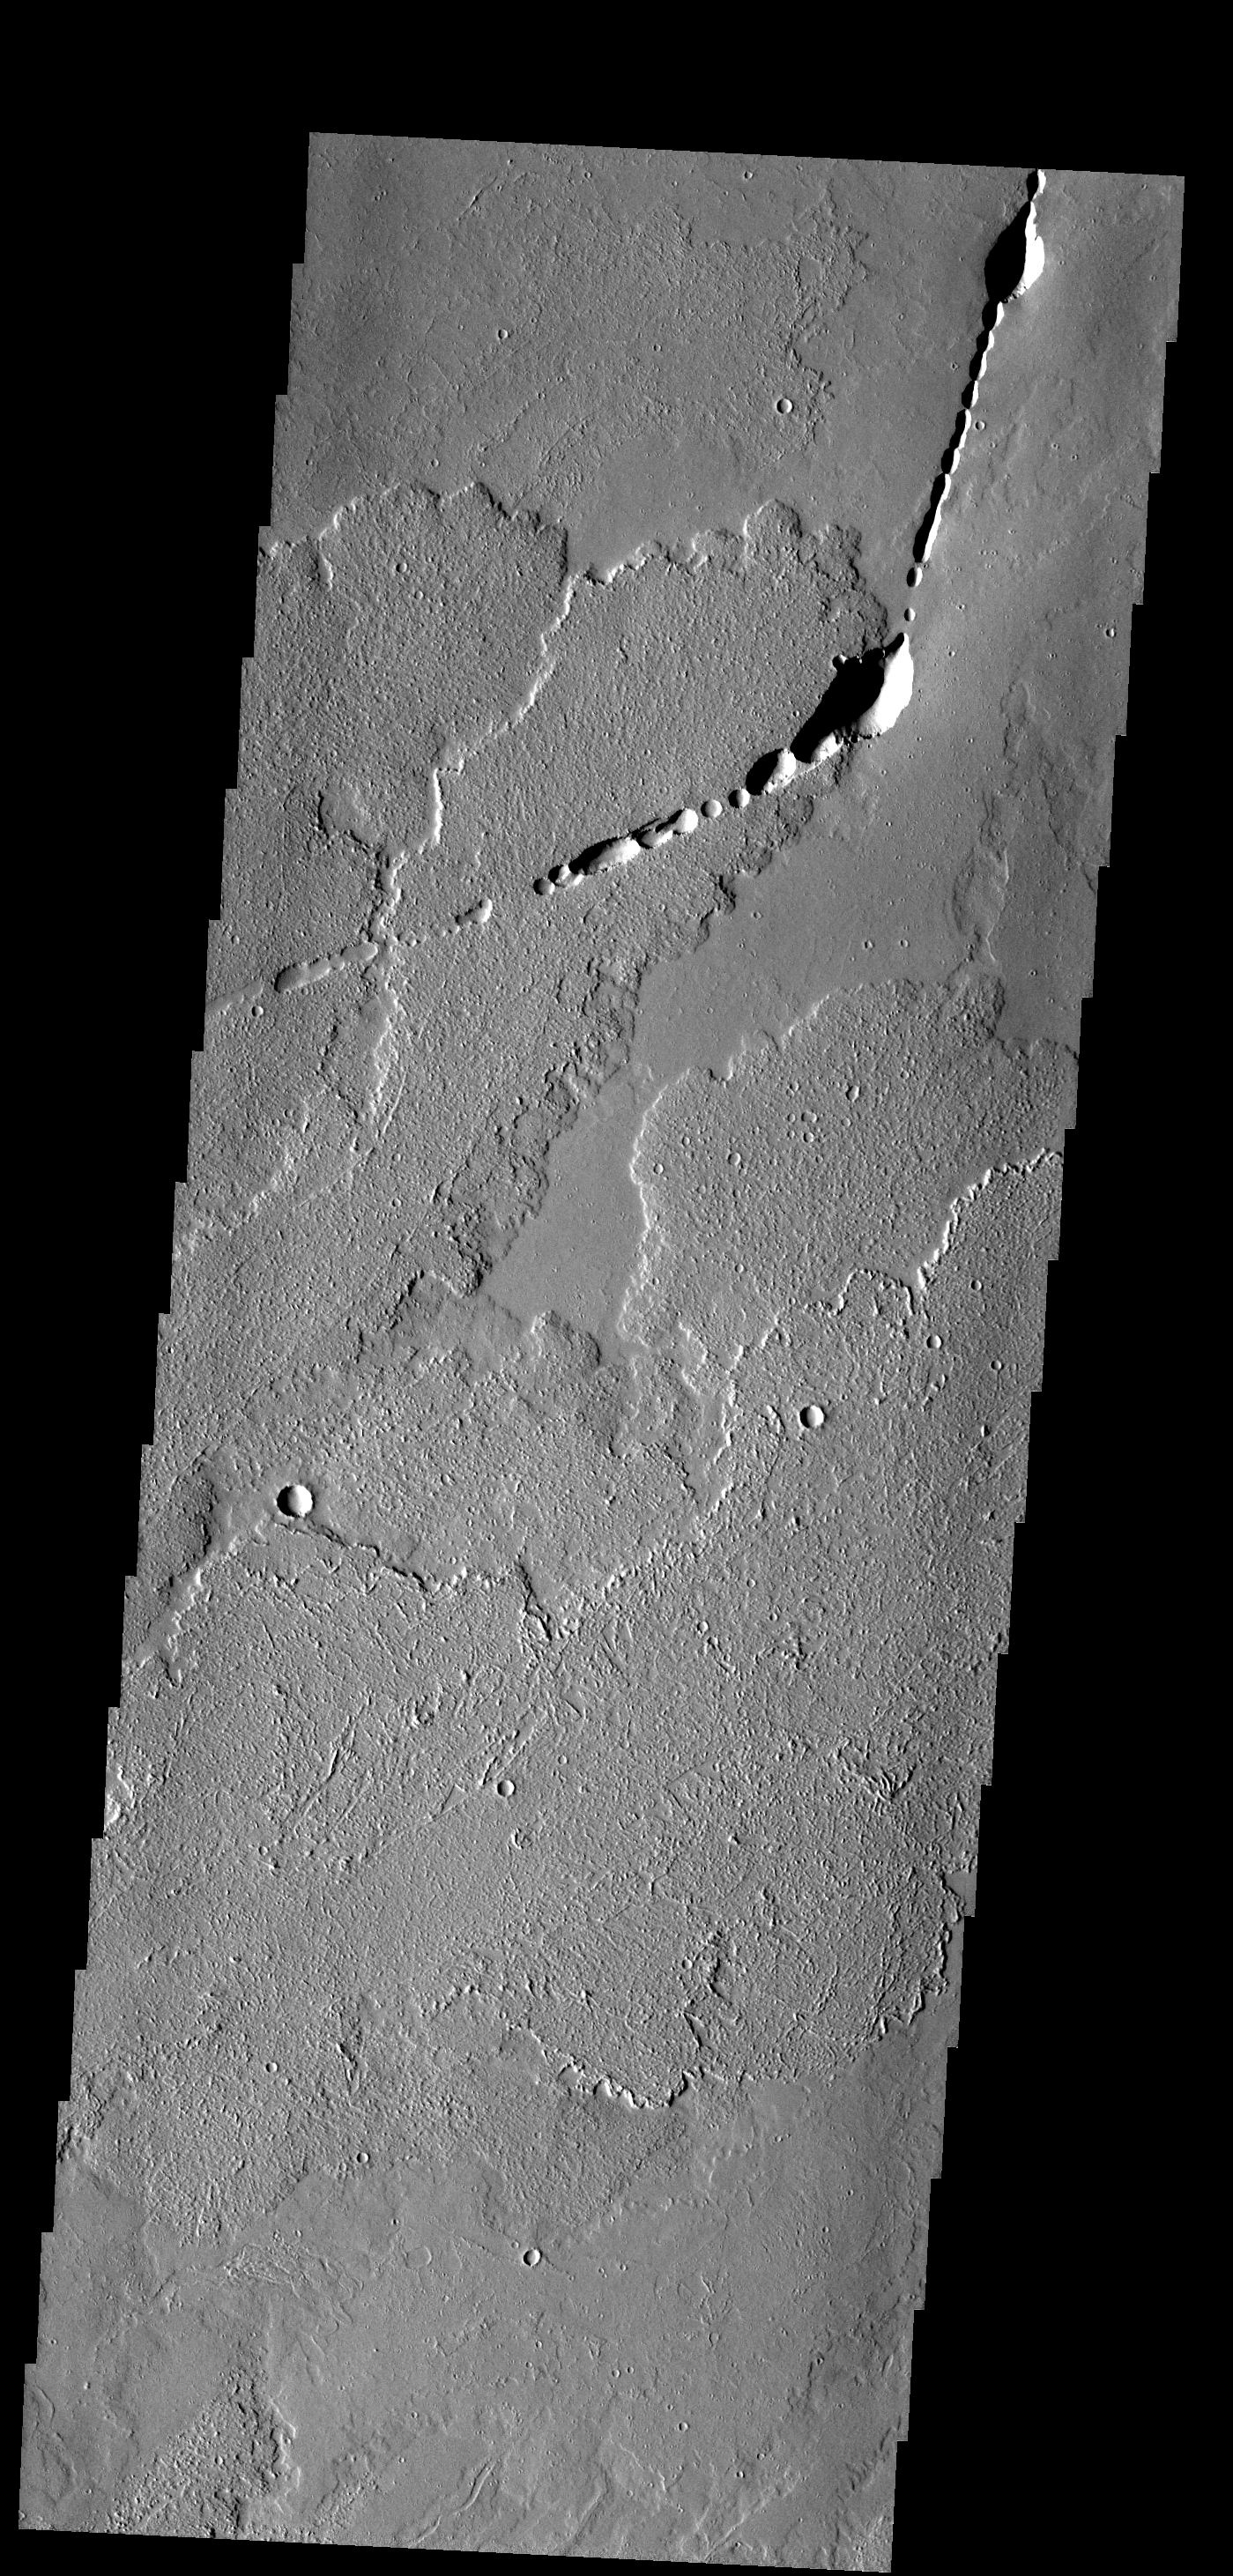

Ascraeus Mons

These lava flows and collapse features are part of Ascraeus Mons.

Image information: VIS instrument. Latitude 17.6N, Longitude 262.9E. 18 meter/pixel resolution.

Please see the THEMIS Data Citation Note for details on crediting THEMIS images.

Note: this THEMIS visual image has not been radiometrically nor geometrically calibrated for this preliminary release. An empirical correction has been performed to remove instrumental effects. A linear shift has been applied in the cross-track and down-track direction to approximate spacecraft and planetary motion. Fully calibrated and geometrically projected images will be released through the Planetary Data System in accordance with Project policies at a later time.

NASA’s Jet Propulsion Laboratory manages the 2001 Mars Odyssey mission for NASA’s Office of Space Science, Washington, D.C. The Thermal Emission Imaging System (THEMIS) was developed by Arizona State University, Tempe, in collaboration with Raytheon Santa Barbara Remote Sensing. The THEMIS investigation is led by Dr. Philip Christensen at Arizona State University. Lockheed Martin Astronautics, Denver, is the prime contractor for the Odyssey project, and developed and built the orbiter. Mission operations are conducted jointly from Lockheed Martin and from JPL, a division of the California Institute of Technology in Pasadena.

Credit: NASA/JPL/ASU